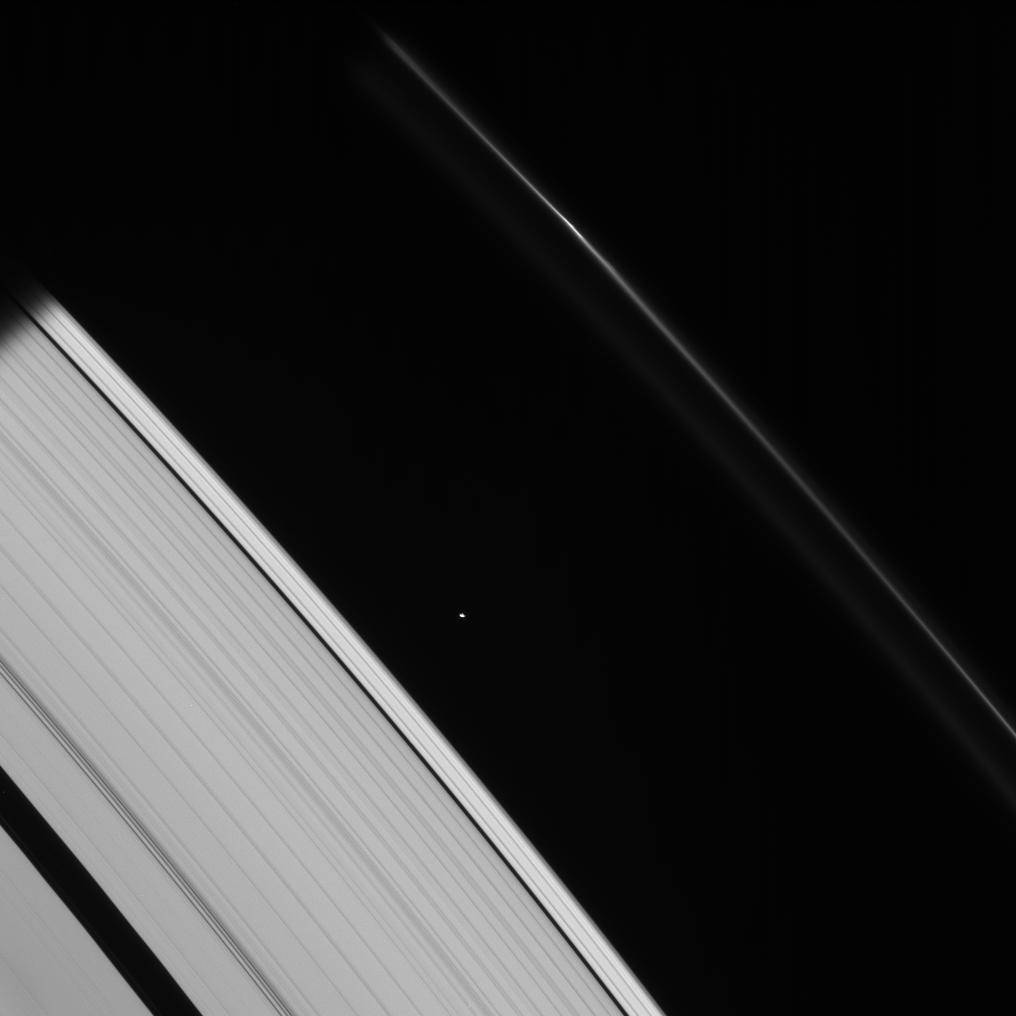

Toward the Shadow

This strikingly crisp view shows Atlas heading into Saturn’s shadow at upper left. The moon’s basic, elongated shape is easy to detect here.

(See PIA08233 for a different perspective on Atlas.)

Above Atlas (32 kilometers, or 20 miles across) in the image, a bright clump in the F ring also heads toward the darkness.

This view looks toward the unlit side of the rings from about 30 degrees above the ringplane.

The image was taken in visible light with the Cassini spacecraft narrow-angle camera on Jan. 19, 2007 at a distance of approximately 1.2 million kilometers (700,000 miles) from Atlas. Image scale is 7 kilometers (4 miles) per pixel.

The Cassini-Huygens mission is a cooperative project of NASA, the European Space Agency and the Italian Space Agency. The Jet Propulsion Laboratory, a division of the California Institute of Technology in Pasadena, manages the mission for NASA’s Science Mission Directorate, Washington, D.C. The Cassini orbiter and its two onboard cameras were designed, developed and assembled at JPL. The imaging operations center is based at the Space Science Institute in Boulder, Colo.

Credit: NASA/JPL/Space Science Institute